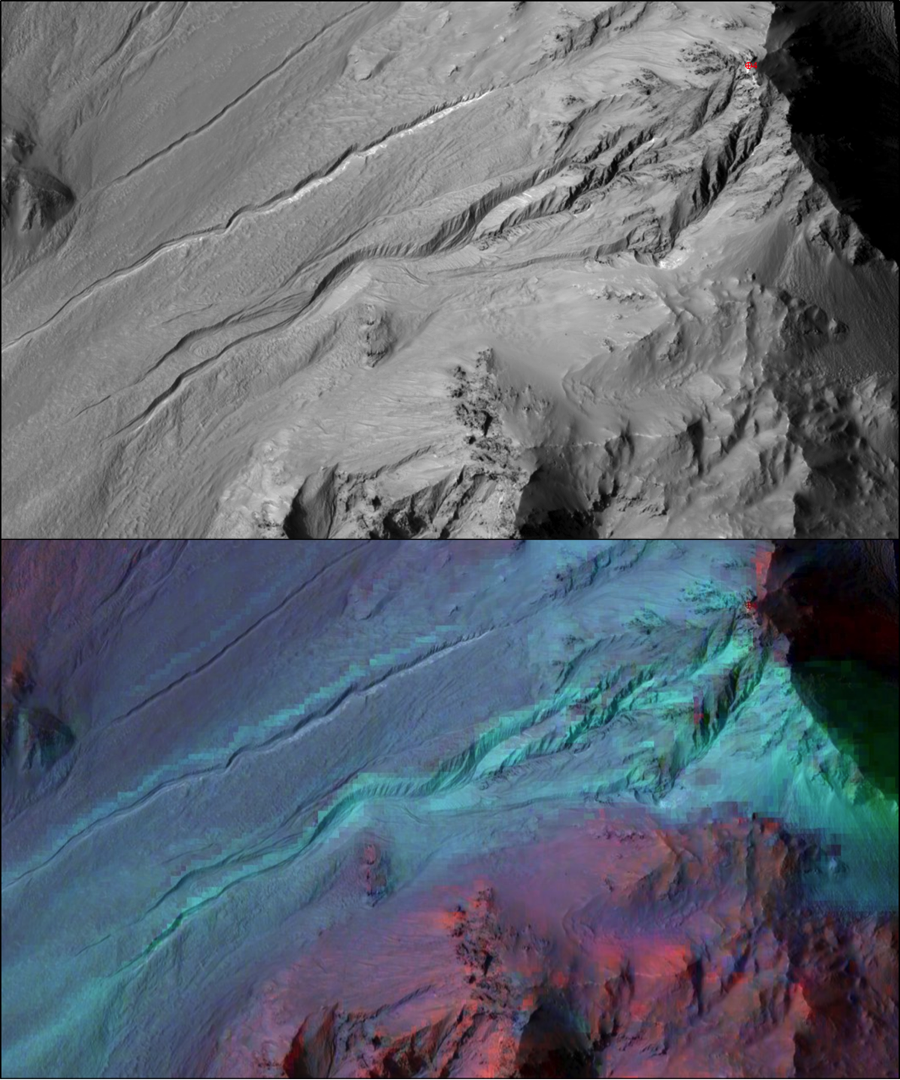

Adding Composition Data About Mars Gullies

The highly incised Martian gullies seen in the top image resemble gullies on Earth that are carved by liquid water. However, when the gullies are observed with the addition of mineralogical information (bottom), no evidence for alteration by water appears.

The pictured area spans about 2 miles (3 kilometers) on the eastern rim of Hale Crater. The High Resolution Imaging Science Experiment (HiRISE) camera on NASA’s Mars Reconnaissance Orbiter took the visible-light image. Color-coded compositional information added in the lower version comes from the same orbiter’s Compact Reconnaissance Imaging Spectrometer for Mars (CRISM).

Color coding in light blue corresponds to surface composition of unaltered mafic material, of volcanic origin. Mafic material from the crater rim is carved and transported downslope along the gully channels. No hydrated minerals are observed within the gullies, in the data from CRISM, indicating limited interaction or no interaction of the mafic material with liquid water. These findings and related observations at about 100 other gully sites on Mars suggest that a mechanism not requiring liquid water may be responsible for carving these gullies on Mars. (Gullies on Mars are a different type of feature than seasonal dark streaks called recurring slope lineae or RSL; water in the form of hydrated salt has been identified at RSL sites.)

The HiRISE image is a portion of HiRISE observation PSP_002932_1445. The lower image is from the same HiRISE observation, with a CRISM mineral map overlaid.

Building and operating CRISM has been led by Johns Hopkins University Applied Physics Laboratory, Laurel, Maryland. The University of Arizona, Tucson, operates HiRISE, which was built by Ball Aerospace & Technologies Corp., Boulder, Colo. NASA’s Jet Propulsion Laboratory, a division of the Caltech in Pasadena, California, manages the Mars Reconnaissance Orbiter Project for NASA’s Science Mission Directorate, Washington. Lockheed Martin Space Systems, Denver, built the orbiter.

Credit: NASA/JPL-Caltech/UA/JHUAPL